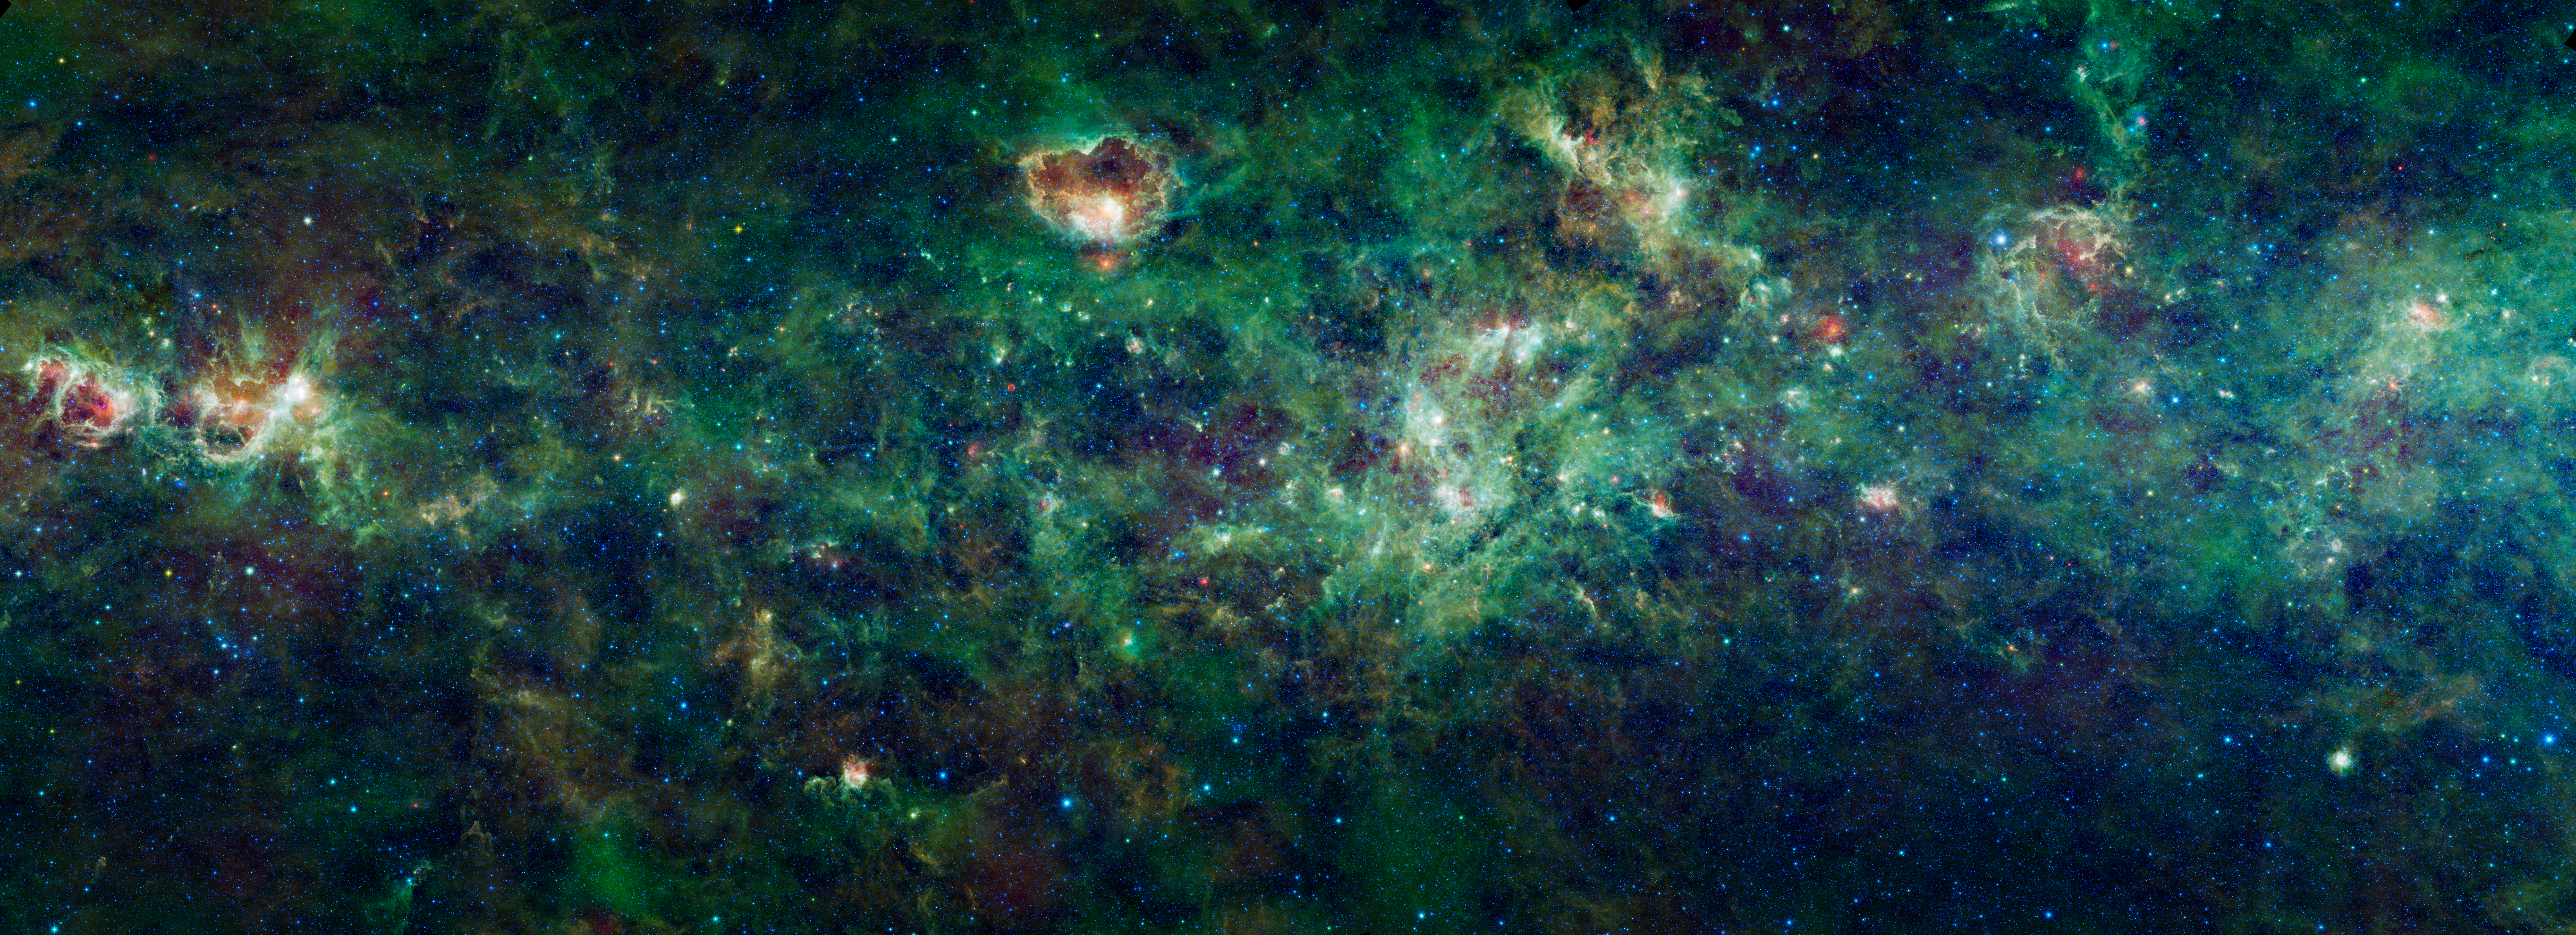

A Royal Celebration

This enormous section of the Milky Way galaxy is a mosaic of images from NASA’s Wide-field Infrared Survey Explorer, or WISE. The constellations Cassiopeia and Cepheus are featured in this 1,000-square degree expanse. These constellations, named after an ancient Queen and King of Ethiopia in Greek mythology, are visible in the northern sky every night of the year as seen from most of the United States.

To the unaided human eye, Cassiopeia is easily recognizable by the five bright stars that make up its “W” shape. However, WISE observed infrared light, where the sky takes on a very different appearance. The bright stars of the constellations fade into obscurity amongst the backdrop of millions of other stars revealed by WISE. Cool clouds of dust that fill the space between the stars in the Milky Way glow in infrared light and tell us more about the story of how stars are born, and how they die.

Within this image are dozens of dense clouds, called nebulae. Many of the nebulae seen here are places where new stars are forming, creating bubble like structures that can be dozens to hundreds of light-years in size. The process of star formation within these giant clouds has been likened to fireworks, celebrating the birth of new generations of stars. But the death of stars is also seen in the remnants of a supernova explosion that was witnessed by the astronomer Tycho Brahe in 1572 AD. This remnant is located about one-fifth of the way from left of center, and about one-sixth of the way up from the middle of the image.

The colors used in this image represent specific wavelengths of infrared light. Blue and cyan (blue-green) represent light emitted at wavelengths of 3.4 and 4.6 microns, which is predominantly from stars. Green and red represent light from 12 and 22 microns, respectively, which is mostly emitted by dust. This image is a mosaic of thousands of individual frames from WISE, combined first into 442 interlocking tiles before re-projecting and stitching them into the final picture. This was done for each of the four WISE wavelengths, totaling nearly 30 billion pixels in the interlocking tiles.

JPL manages the Wide-field Infrared Survey Explorer for NASA’s Science Mission Directorate, Washington. The principal investigator, Edward Wright, is at UCLA. The mission was competitively selected under NASA’s Explorers Program managed by the Goddard Space Flight Center, Greenbelt, Md. The science instrument was built by the Space Dynamics Laboratory, Logan, Utah, and the spacecraft was built by Ball Aerospace & Technologies Corp., Boulder, Colo. Science operations and data processing take place at the Infrared Processing and Analysis Center at the California Institute of Technology in Pasadena. Caltech manages JPL for NASA.

Credit: NASA/JPL-Caltech/UCLA